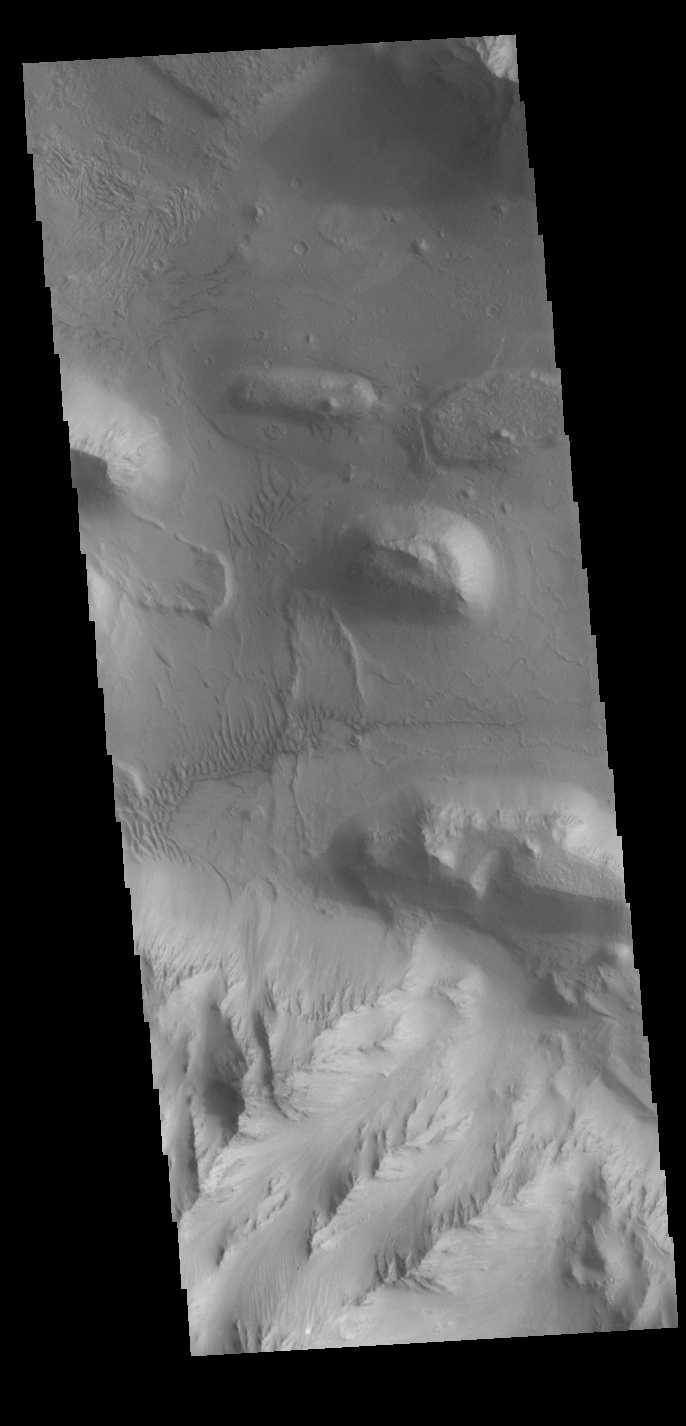

Coprates Chasma

Today’s VIS image shows part of the wall and floor of Coprates Chasma. Several landslide deposits are visible as well as small regions of sand dunes.

Credit: NASA/JPL-Caltech/ASU